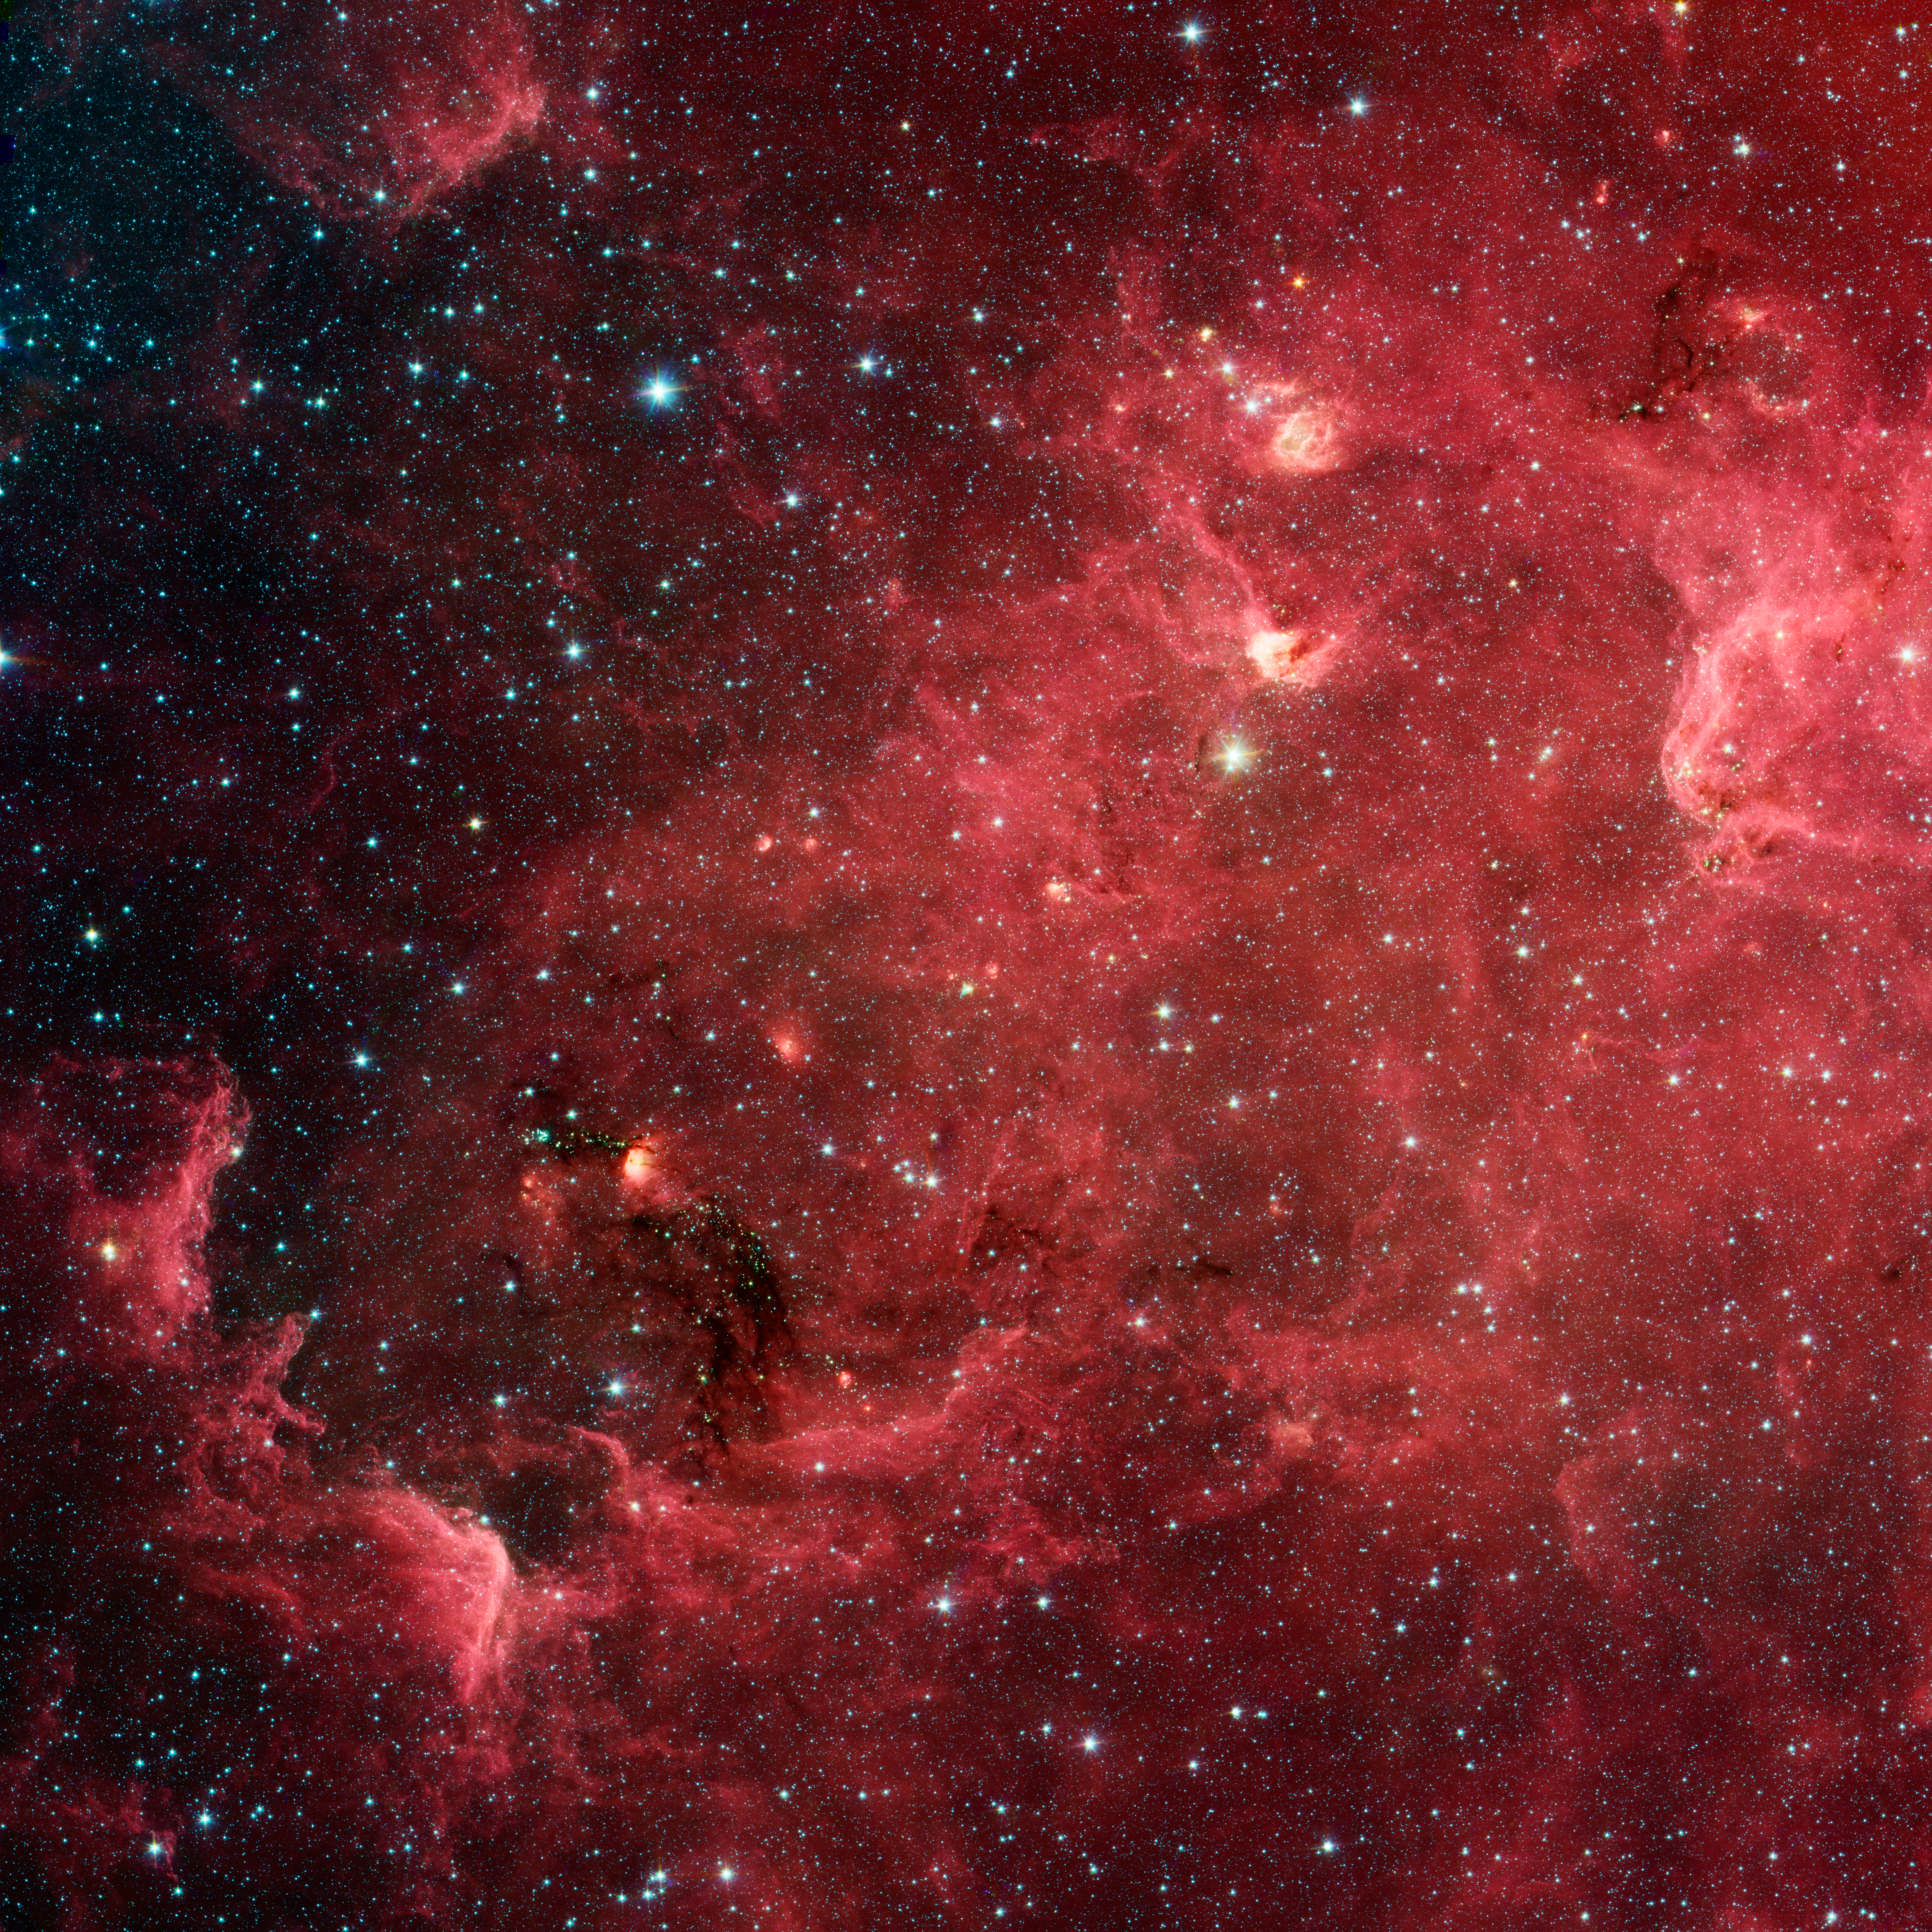

The Case of the Disappearing Continent

This swirling landscape of stars is known as the North America nebula. In visible light, the region resembles North America, but in this new infrared view from NASA’s Spitzer Space Telescope, the continent disappears.

Where did the continent go? The reason you don’t see it in Spitzer’s view has to do, in part, with the fact that infrared light can penetrate dust whereas visible light cannot. Dusty, dark clouds in the visible image become transparent in Spitzer’s view. In addition, Spitzer’s infrared detectors pick up the glow of dusty cocoons enveloping baby stars.

Clusters of young stars (about one million years old) can be found throughout the image. Slightly older but still very young stars (about three to five million years) are also liberally scattered across the complex, with concentrations near the “head” region of the Pelican nebula, which is located to the right of the North America nebula (upper right portion of this image).

Some areas of this nebula are still very thick with dust and appear dark even in Spitzer’s view. For example, the dark “river” in the lower left-center of the image — in the Gulf of Mexico region — are likely to be the youngest stars in the complex (less than a million years old).

This image contains data taken by Spitzer’s infrared array camera at wavelengths of 3.6 (blue), 4.5 (green), 5.8 and 8.0 (red) microns.

Credit: NASA/JPL-Caltech